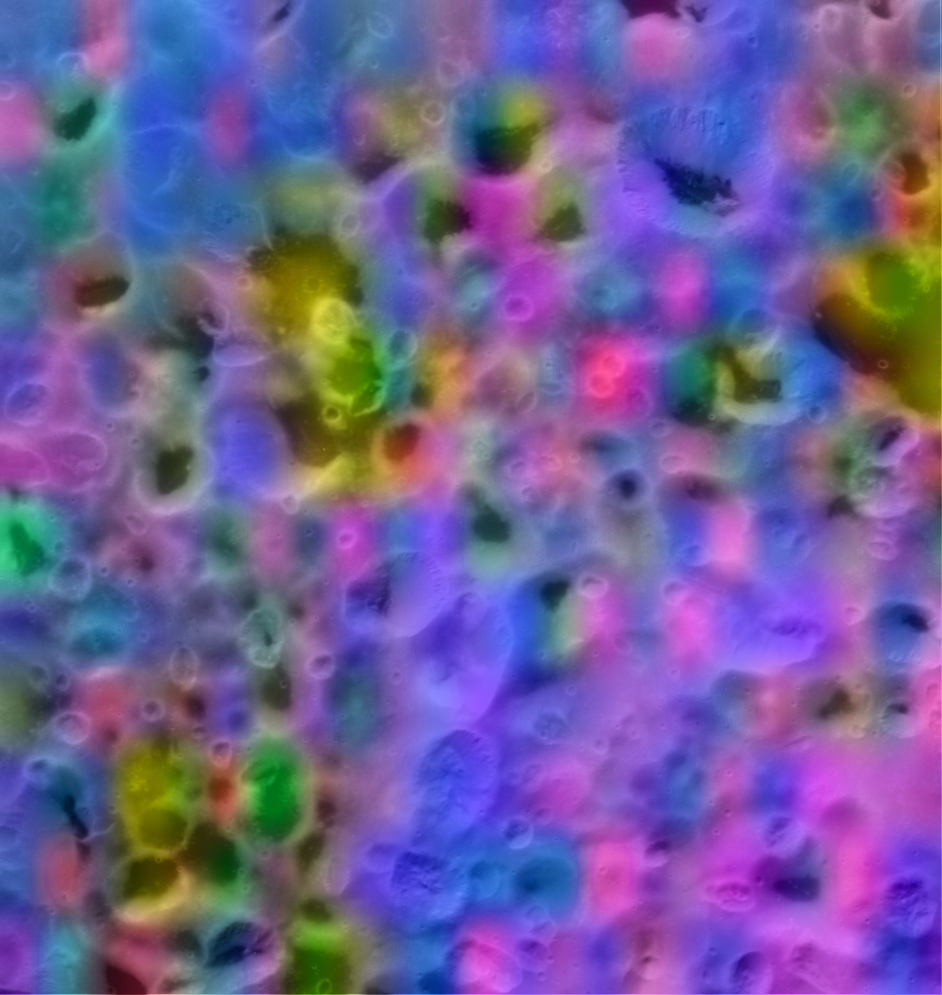

Hyperion’s Kaleidoscope of Color

This is a color map of the composition of a portion of Saturn’s moon Hyperion’s surface about 75 kilometers (45 miles) on a side.

In this map, blue shows the maximum exposure of frozen water, red denotes carbon dioxide ice (“dry ice”), magenta indicates regions of water plus carbon dioxide, yellow is a mix of carbon dioxide and an unidentified material. This map was made with data from the Visual and Infrared Mapping Spectrometer aboard the Cassini spacecraft during its flyby of Hyperion in September 2005.

The Cassini-Huygens mission is a cooperative project of NASA, the European Space Agency and the Italian Space Agency. The Jet Propulsion Laboratory, a division of the California Institute of Technology in Pasadena, manages the mission for NASA’s Science Mission Directorate, Washington, D.C. The Cassini orbiter was designed, developed and assembled at JPL. The Visual and Infrared Mapping Spectrometer team is based at the University of Arizona. The imaging operations center is based at the Space Science Institute in Boulder, Colo.

Credit: NASA/JPL/University of Arizona/Ames/Space Science Institute